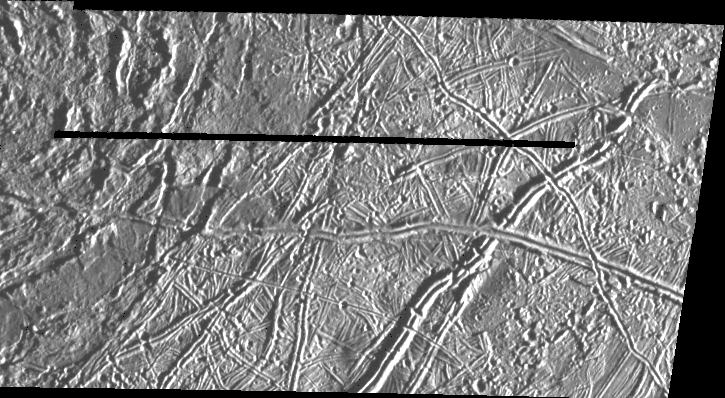

Prominent Doublet Ridges on Europa

This image of Jupiter’s satellite Europa was obtained from a range of 7364 miles (11851 km) by the Galileo spacecraft during its fourth orbit around Jupiter and its first close pass of Europa. The image spans 30 miles by 57 miles (48 km x 91 km) and shows features as small as 800 feet (240 meters) across, a resolution more than 150 times better than the best Voyager coverage of this area. The sun illuminates the scene from the right. The large circular feature in the upper left of the image could be the scar of a large meteorite impact. Clusters of small craters seen in the right of the image may mark sites where debris thrown from this impact fell back to the surface. Prominent doublet ridges over a mile (1.6 km) wide cross the plains in the right part of the image; younger ridges overlap older ones, allowing the sequence of formation to be determined. Gaps in ridges indicate areas where emplacement of new surface material has obliterated pre-existing terrain.

The Jet Propulsion Laboratory, Pasadena, CA manages the mission for NASA’s Office of Space Science, Washington, DC.

Credit: NASA/JPL